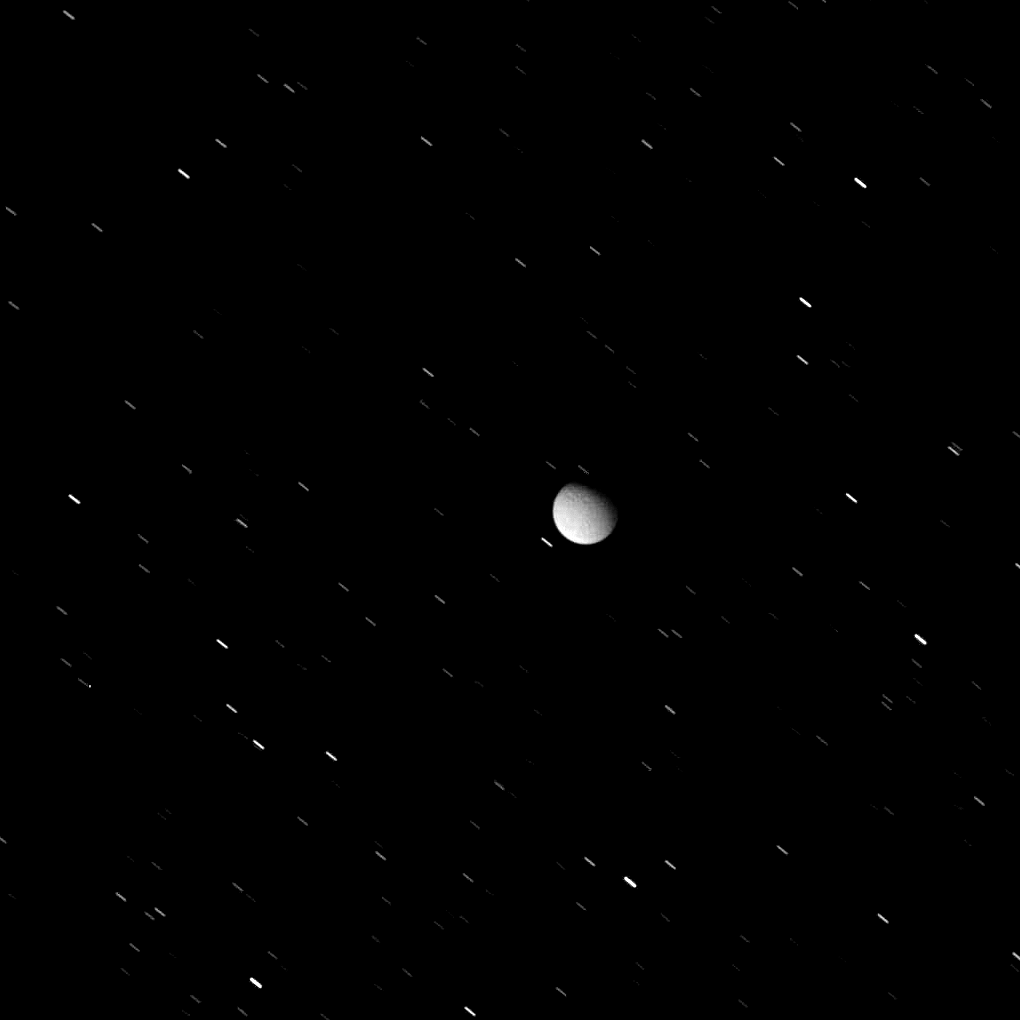

Against a Hail of Stars

Tethys appears here, against a background of star trails, in a view acquired as the icy moon exited Saturn’s shadow. Tethys is illuminated in this view by two main sources: reflected “ringshine” and refracted sunlight passing through the edge of Saturn’s atmosphere.

An observer viewing Saturn from the moon’s surface would see the planet’s southern hemisphere aglow with dimly reflected sunlight bouncing off the rings, called ringshine. They would also witness the beginning of an orbital sunrise.

The Cassini spacecraft shared a similar perspective when it acquired the images for PIA08329 (the principal difference being that Tethys is nearly in the ringplane and Cassini was 15 degrees above the ringplane when it acquired the images for the color mosaic.)

A long exposure time was required in order to image Tethys while it was in shadow, resulting in the stars’ normally point-like images being smeared into streaks.

The view looks toward the northern hemisphere of Tethys (1,062 kilometers, or 660 miles across) from 36 degrees above the moon’s equator. The image was taken in visible light with the Cassini spacecraft wide-angle camera on June 30, 2008. The view was acquired at a distance of approximately 263,000 kilometers (163,000 miles) from Tethys and at a Sun-Tethys-spacecraft, or phase, angle of 52 degrees. Image scale is 16 kilometers (10 miles) per pixel.

The Cassini-Huygens mission is a cooperative project of NASA, the European Space Agency and the Italian Space Agency. The Jet Propulsion Laboratory, a division of the California Institute of Technology in Pasadena, manages the mission for NASA’s Science Mission Directorate, Washington, D.C. The Cassini orbiter and its two onboard cameras were designed, developed and assembled at JPL. The imaging operations center is based at the Space Science Institute in Boulder, Colo.

Credit: NASA/JPL/Space Science Institute